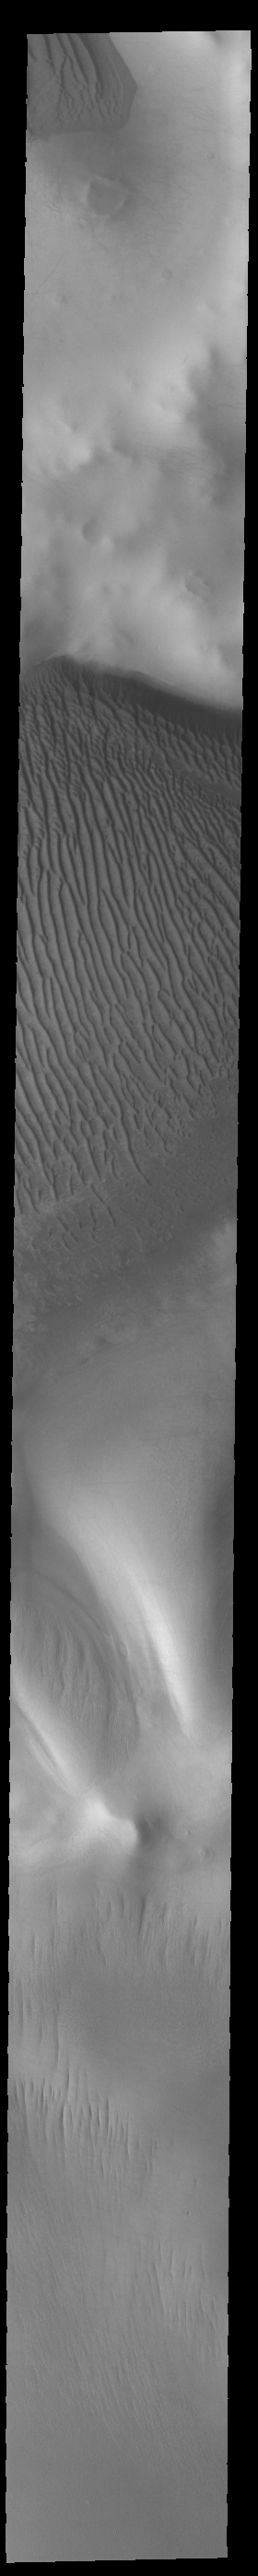

Richardson Crater Dunes

Today’s VIS image shows part of Richardson Crater. A large sand sheet covers most of the floor of the crater. Linear dune forms are visible on the top of the sand mound. The dunes in this image are different from crater dunes found further north, due to the amount of ice present most of the year. Richardson Crater is 89 km (55 miles) in diameter.

Credit: NASA/JPL-Caltech/ASU